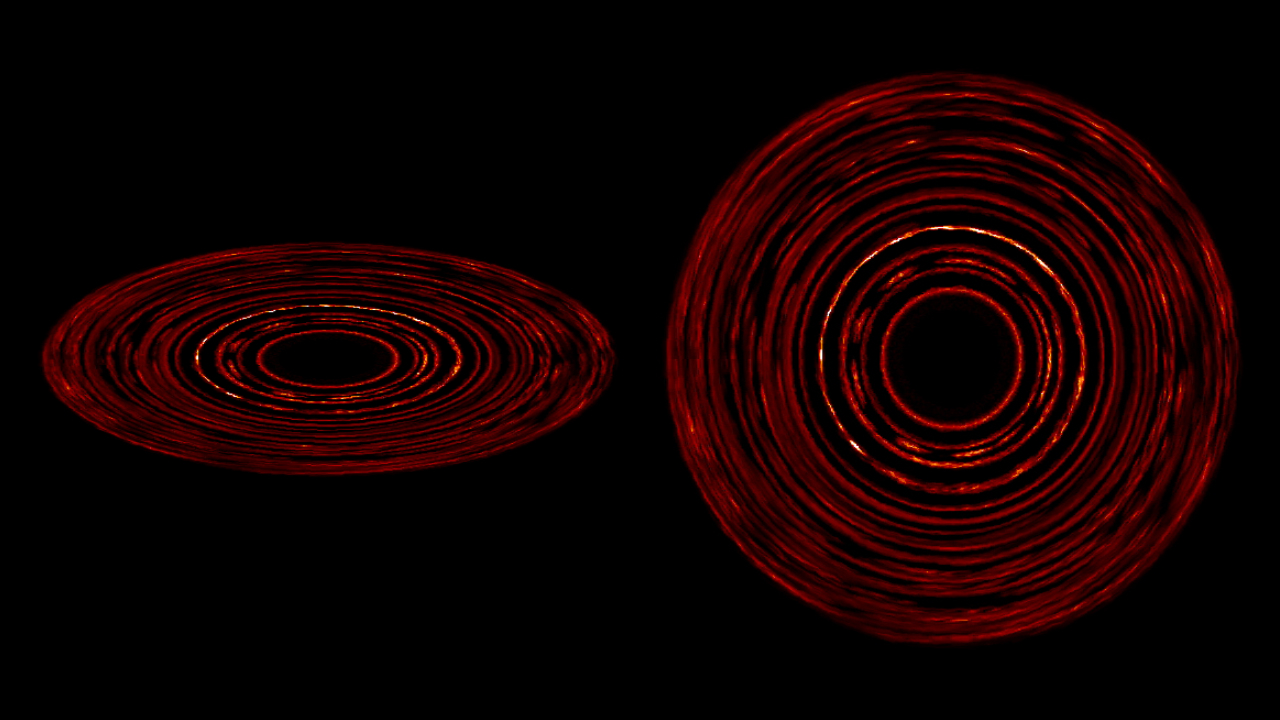

Disk Patterns Form Without Planets

Debris disks around stars naturally form complex structures without the presence of a planet. This image shows the dust density and the growth of structure in a simulated disk, which extends about 100 times farther from its star than Earth’s orbit around the sun. At left, the disk is seen from a 24-degree angle; at right, it’s face-on. Lighter colors show greater dust concentrations.

Credit: NASA Goddard/JPL-Caltech